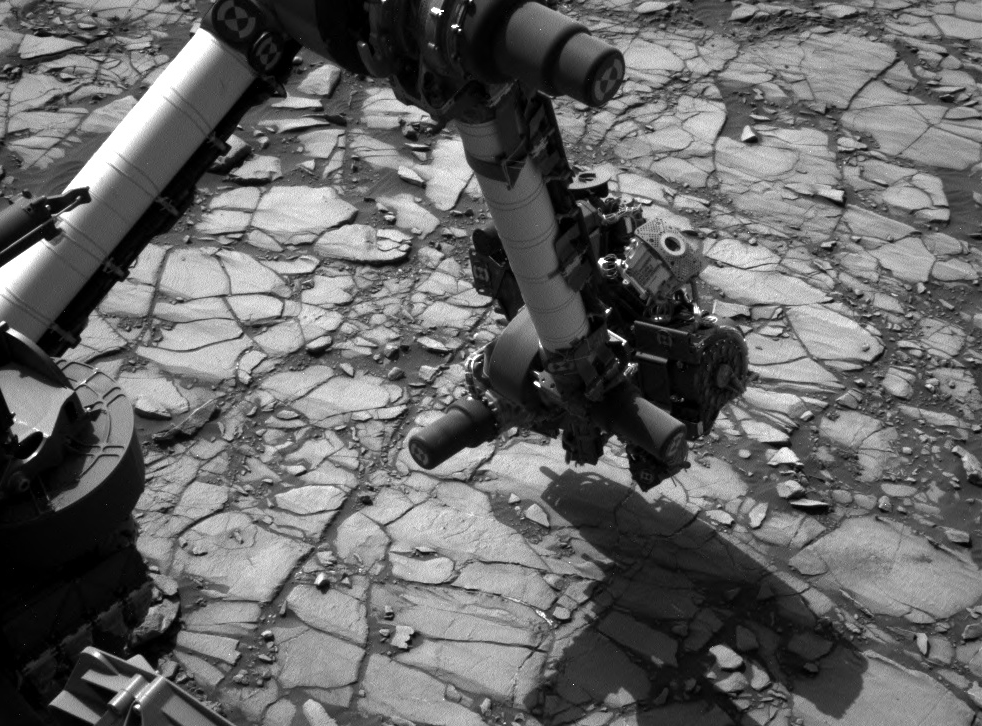

Curiosity’s Arm Over ‘Marimba’ Target on Mount Sharp

NASA’s Curiosity Mars rover began close-up investigation of a target called “Marimba,” on lower Mount Sharp, during the week preceding the fourth anniversary of the mission’s dramatic sky-crane landing.

The Navigation Camera (Navcam) on Curiosity’s mast took this image on Aug. 2, 2016, during the 1,418th Martian day, or sol, since Curiosity landed inside Gale Crater on Aug. 6, 2012, Universal Time (Aug. 5, PDT). In this scene, the rover has extended its arm over a patch of bedrock selected as the target for rover’s next drilling operation. The drilling collects rock powder for onboard laboratory analysis. The arm is positioned with the rover’s wire-bristle Dust Removal Tool above the target.

NASA’s Jet Propulsion Laboratory, a division of Caltech in Pasadena, California, manages the Mars Science Laboratory Project for the NASA Science Mission Directorate, Washington. JPL designed and built the project’s Curiosity rover and the rover’s Navcam.

Credit: NASA/JPL-Caltech/MSSS